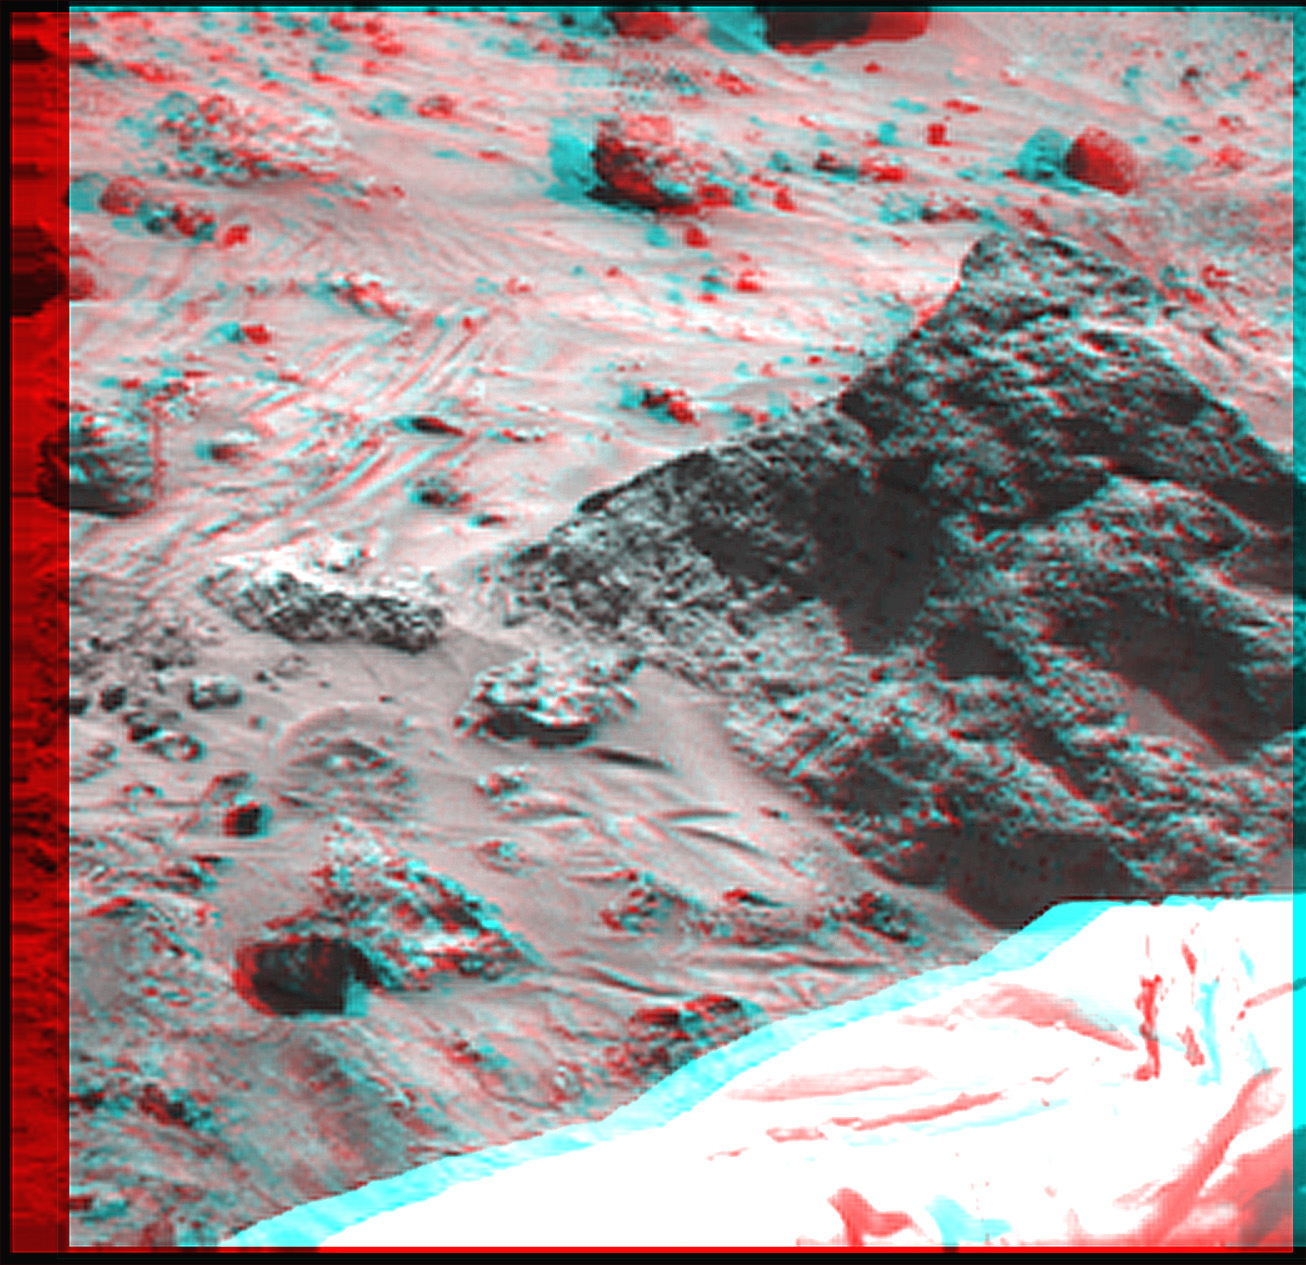

Super Resolution Anaglyph of Mini-Matterhorn

The “Mini Matterhorn” is a 3/4 meter rock immediately east-southeast of the Mars Pathfinder lander. This image, along with PIA00816 and PIA00817 shows how super resolution techniques can be applied to nearfield targets to help to address questions about the texture of the rocks at the landing site and what it might tell us about their modes of origin.

PIA00816 shows a “raw,” standard-resolution color frame of the rock. This image and PIA00817 were produced by combining the “Super pan” frames from the IMP camera. The composite color frame consists of 7 frames from the right eye, taken with different color filters that were enlarged by 500% and then co-added using Adobe Photoshop to produce, in effect, a super-resolution panchromatic frame that is sharper than an individual frame would be.

The anaglyph view of Mini Matterhorn was produced by combining the left and right eye frames by assigning the left eye view to the red color plane and the right eye view to the green and blue color planes (cyan), to produce a stereo anaglyph mosaic. This mosaic can be viewed in 3-D on your computer monitor or in color print form by wearing red-blue 3-D glasses.

Mars Pathfinder is the second in NASA’s Discovery program of low-cost spacecraft with highly focused science goals. The Jet Propulsion Laboratory, Pasadena, CA, developed and manages the Mars Pathfinder mission for NASA’s Office of Space Science, Washington, D.C. JPL is a division of the California Institute of Technology (Caltech).

Click below to see the left and right views individually.

Left
Right
Photojournal note: Sojourner spent 83 days of a planned seven-day mission exploring the Martian terrain, acquiring images, and taking chemical, atmospheric and other measurements. The final data transmission received from Pathfinder was at 10:23 UTC on September 27, 1997. Although mission managers tried to restore full communications during the following five months, the successful mission was terminated on March 10, 1998.

Credit: NASA/JPL